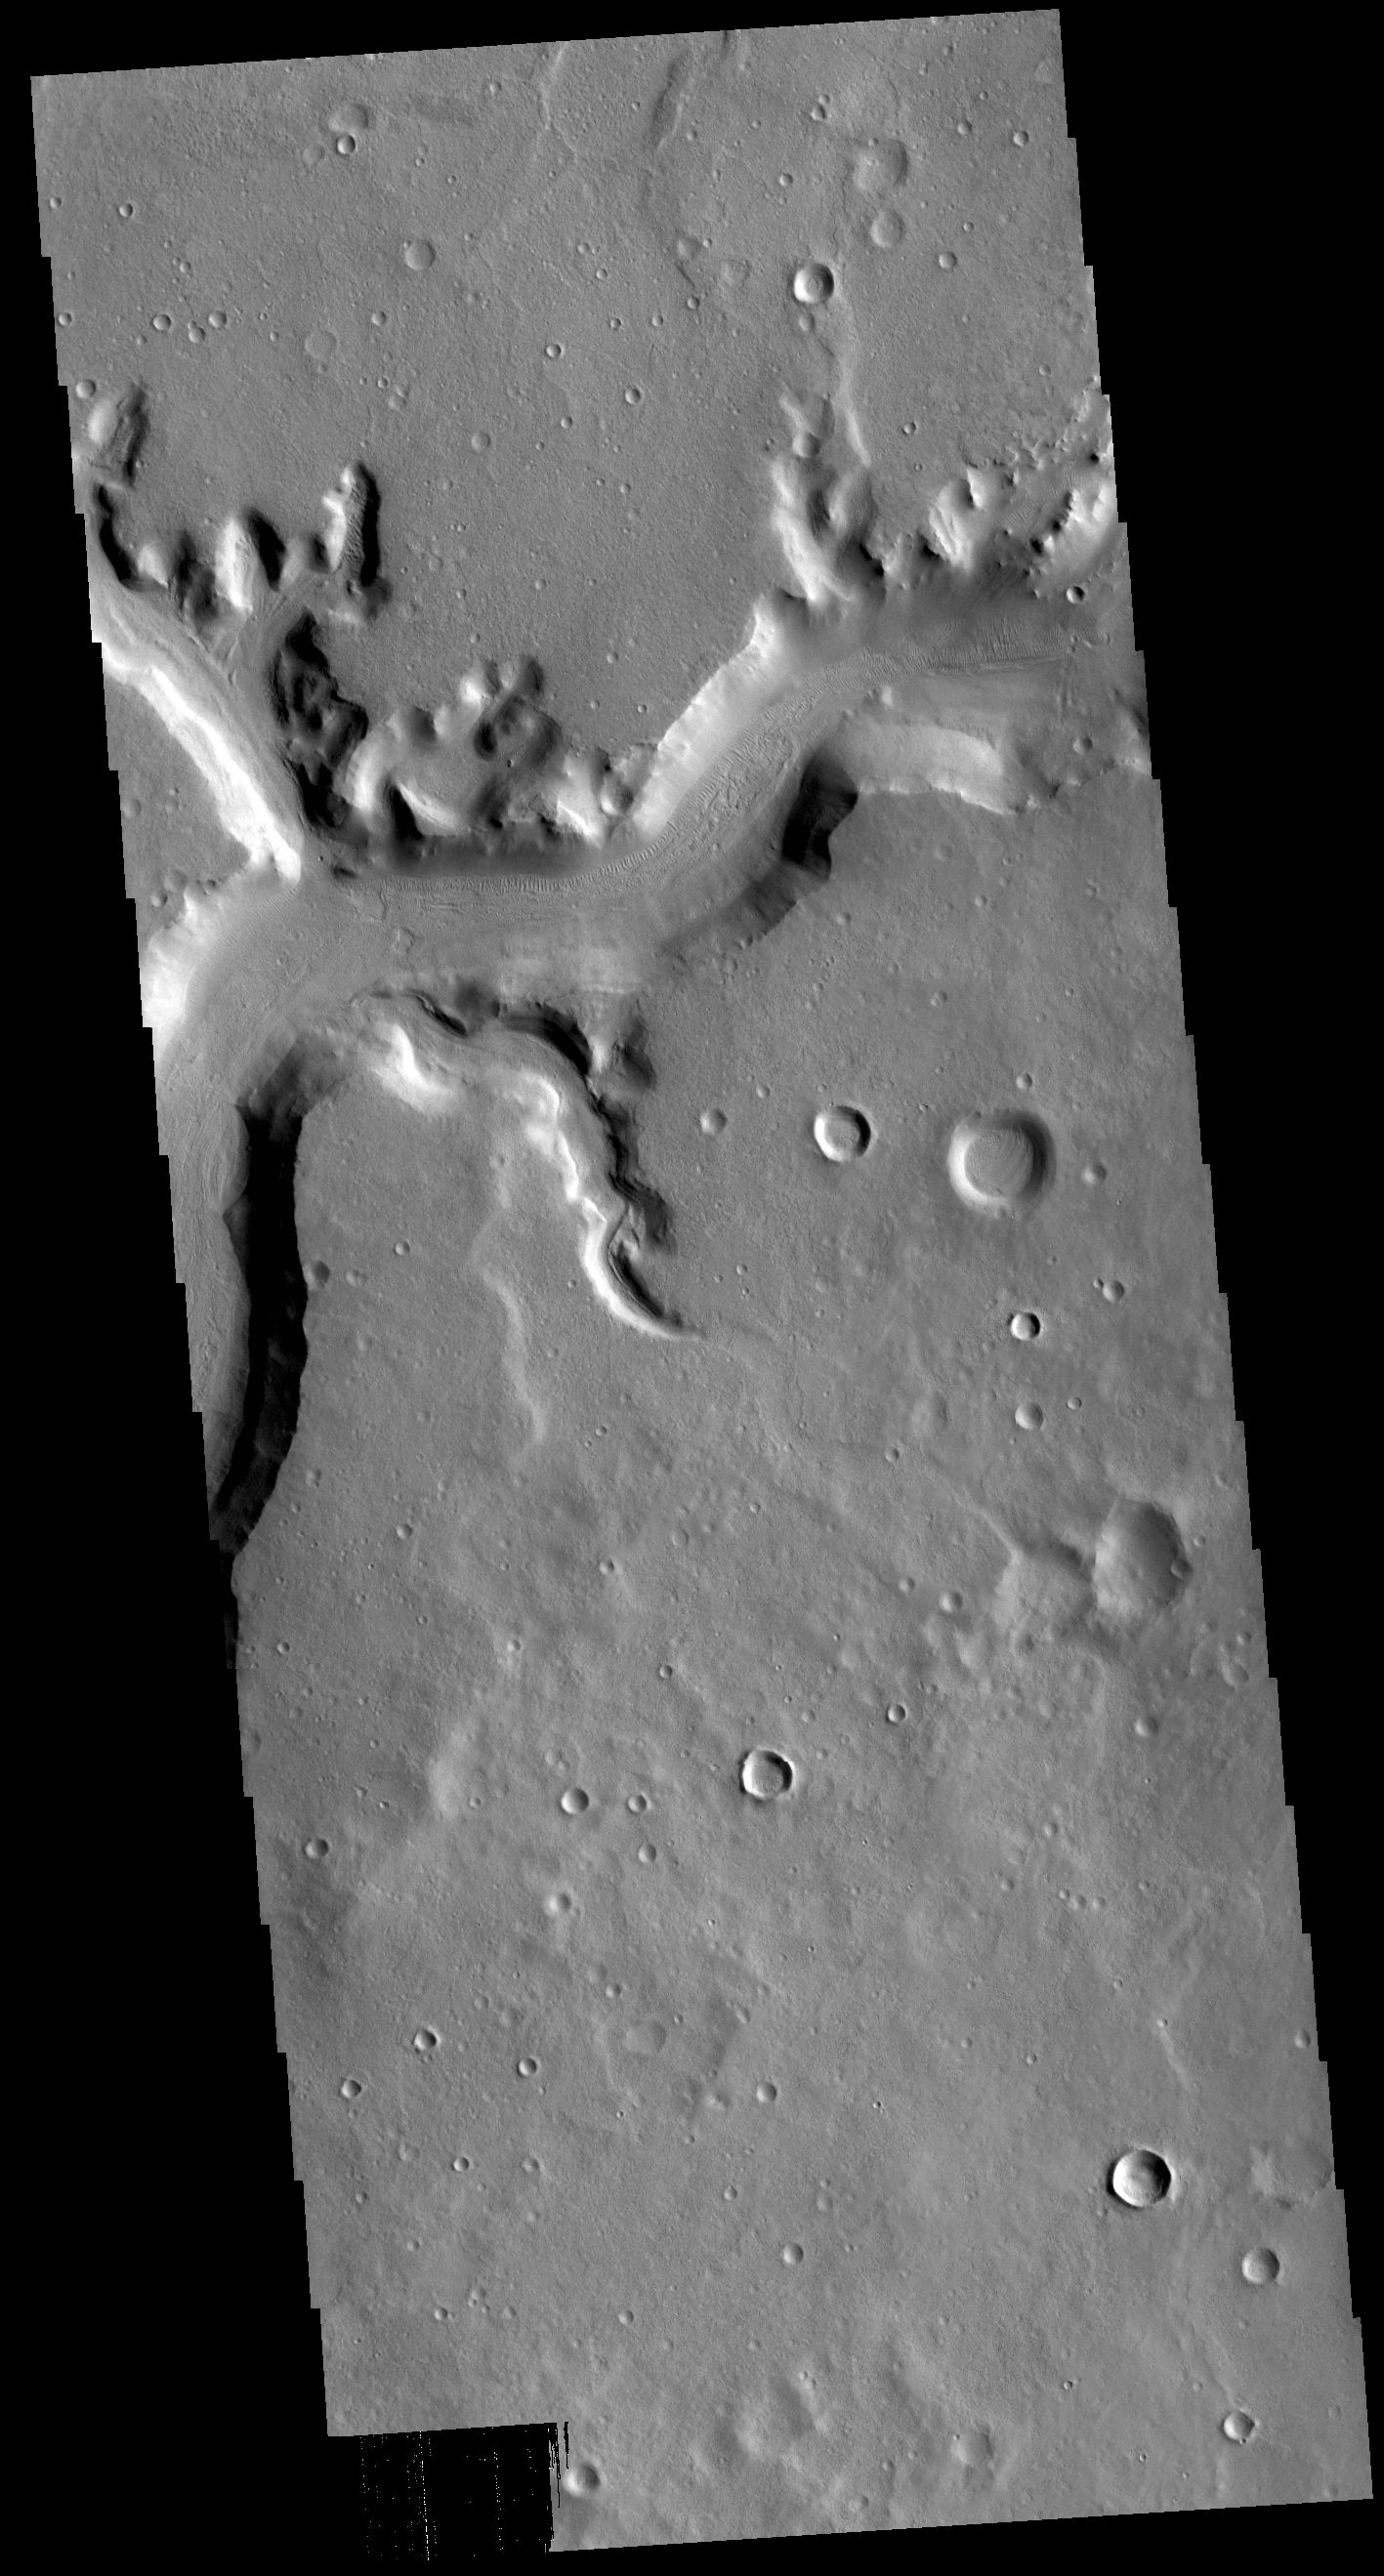

Mamers Valles

Today’s VIS image shows a section of Mamers Valles. The channel is nearly 1000 km long (600 miles). Mamers Valles originates near Cerulli Crater in northern Arabia Terra, and after a short section near the crater where flow is to the south, flows northward to empty in Deuteronilus Mensae. The steep walls of Mamers Valles can reach heights of 1200 m (4000 feet).

Credit: NASA/JPL-Caltech/ASU